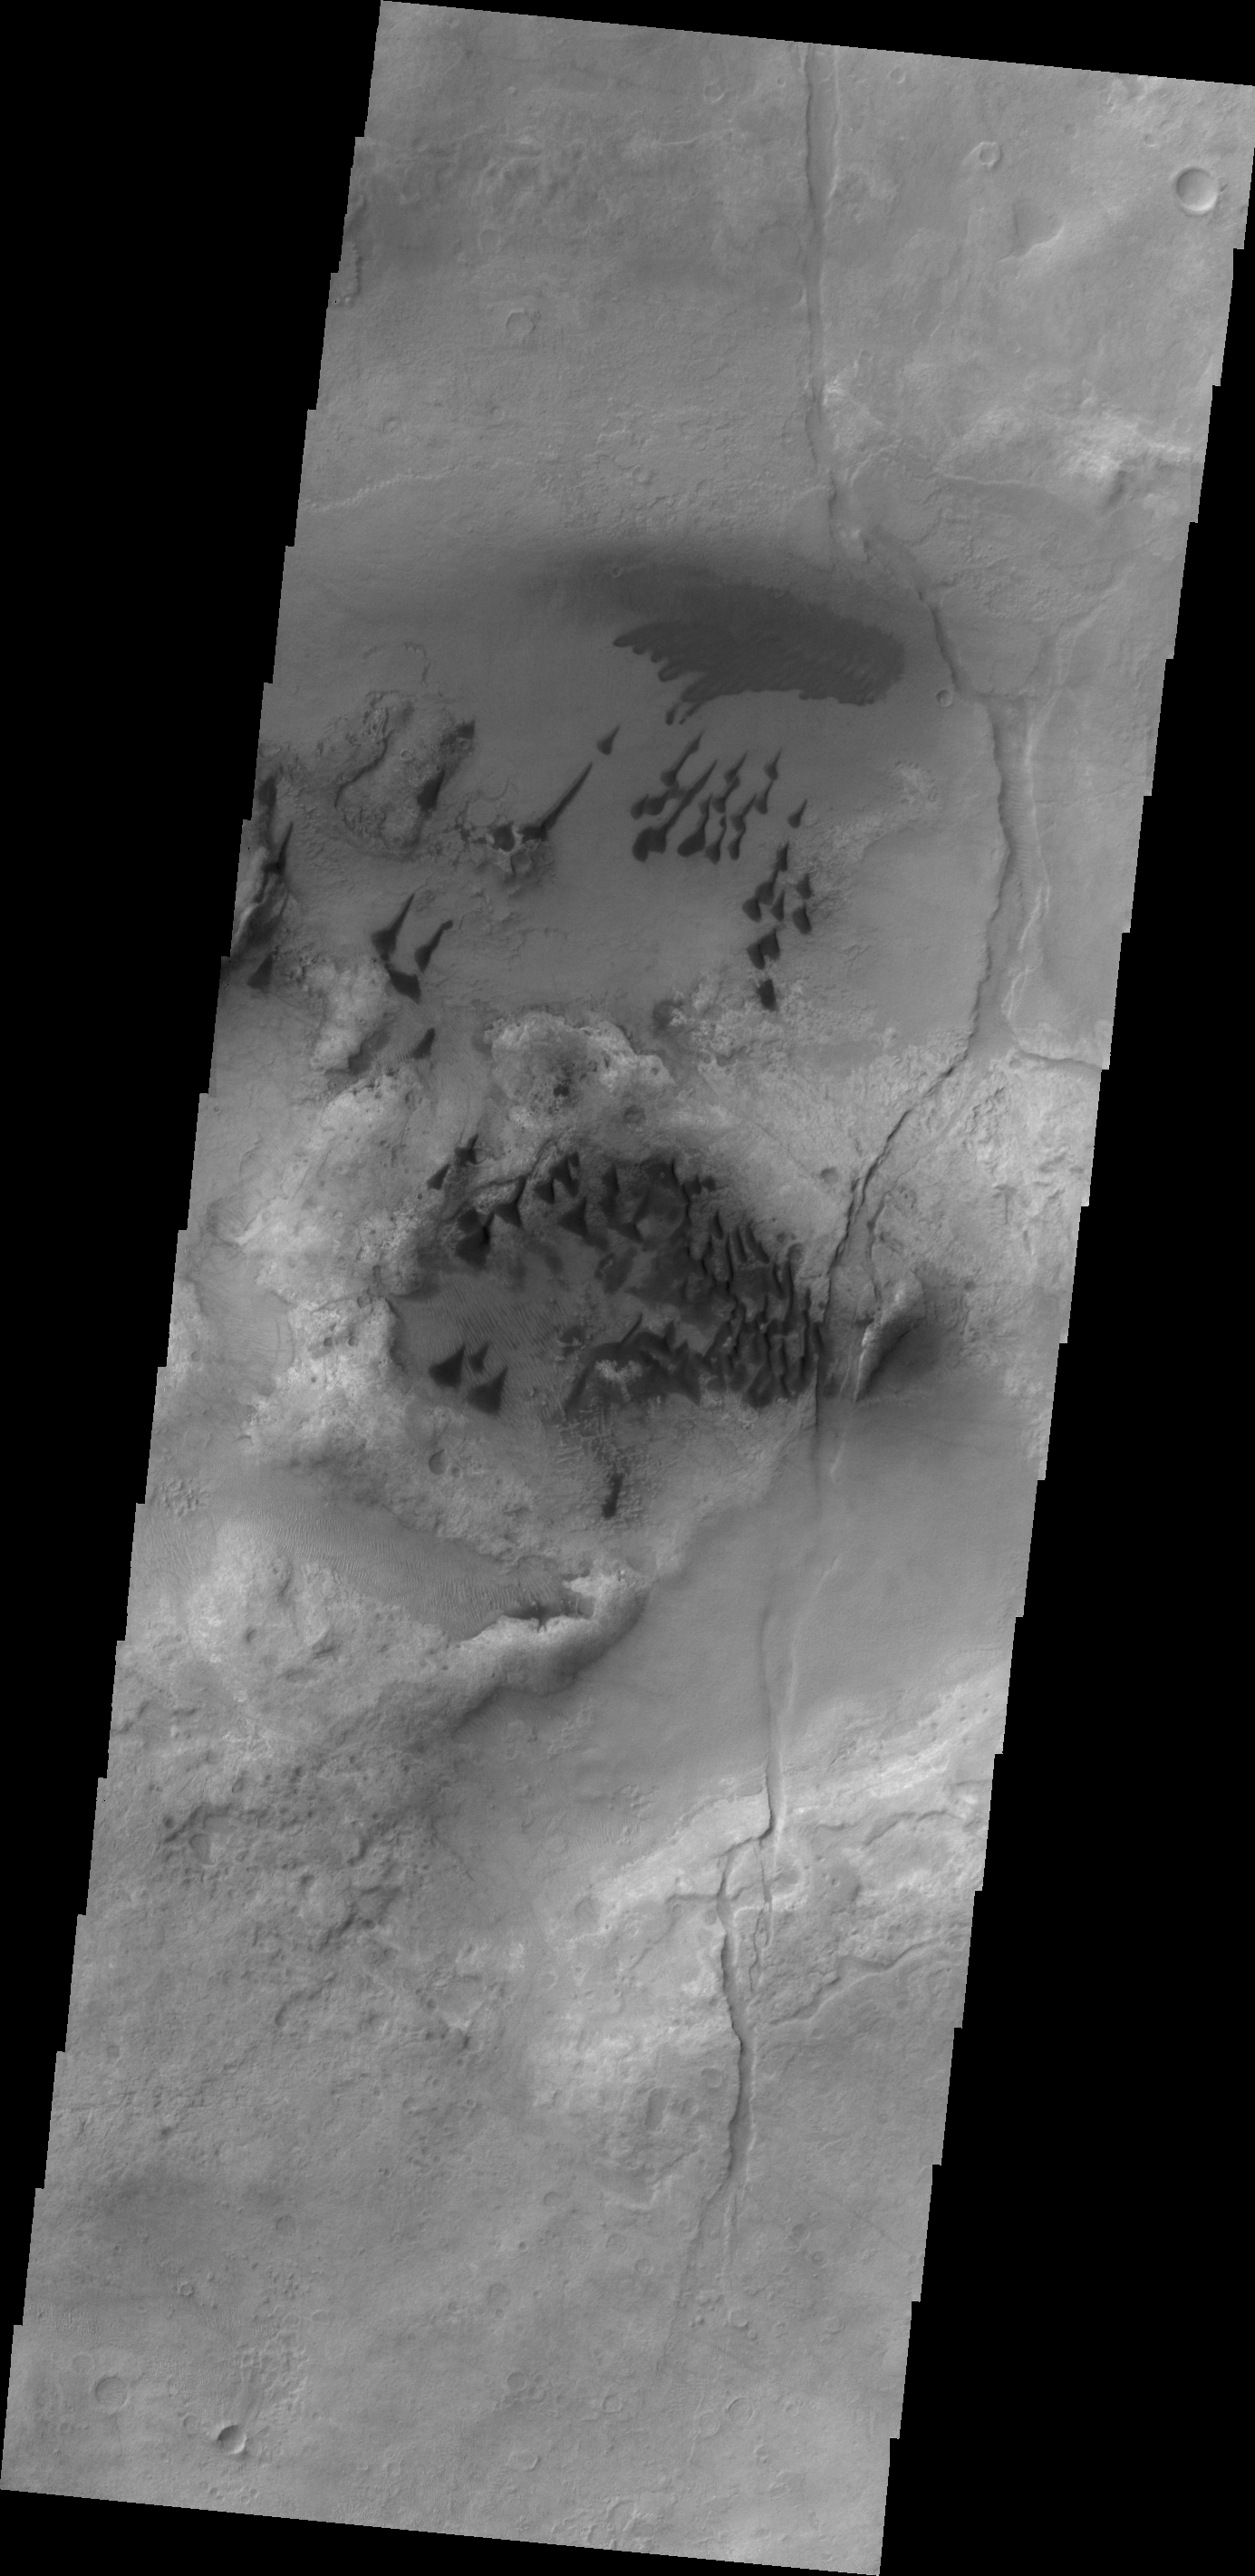

Small Dunes

The small, individual dunes in this VIS image are located in an unnamed crater in Noachis Terra.

Credit: NASA/JPL/ASU